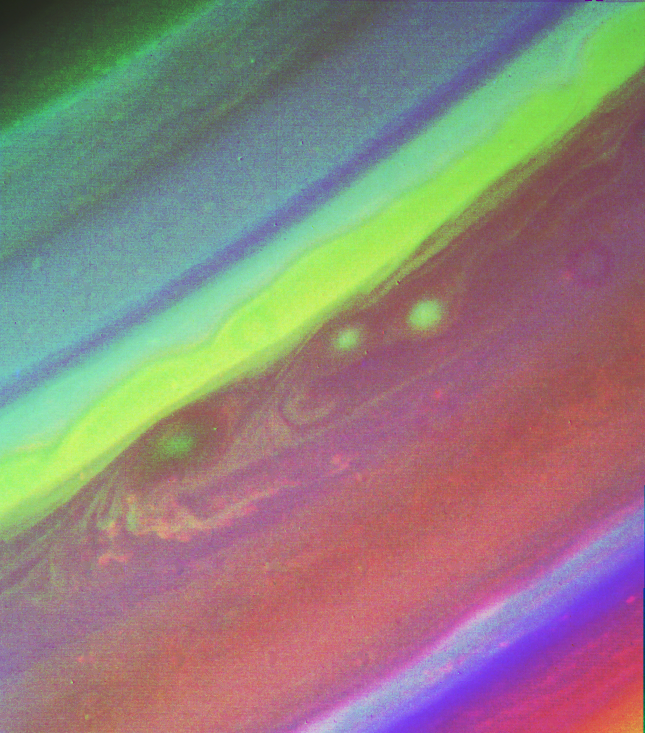

Saturn’s Northern Hemisphere

This false color picture of Saturn’s northern hemisphere was assembled from ultraviolet, violet and green images obtained Aug. 19 by Voyager 2 from a range of 7.1 million kilometers (4.4 million miles). The several weather patterns evident include three spots flowing westward at about 15 meters-per-second (33 mph). Although the cloud system associated with the western-most spot is part of this flow, the spot itself moves eastward at about 30 meters-per-second (65 mph). Their joint flow shows the anti-cyclonic rotation of the spot, which is about 3,000 km. (1,900 mi.) in diameter. The ribbon- like feature to the north marks a high-speed jet where wind speeds approach 150 meters-per-second (330 mph). The Voyager project is managed for NASA by the Jet Propulsion Laboratory, Pasadena, Calif.

Credit: NASA/JPL